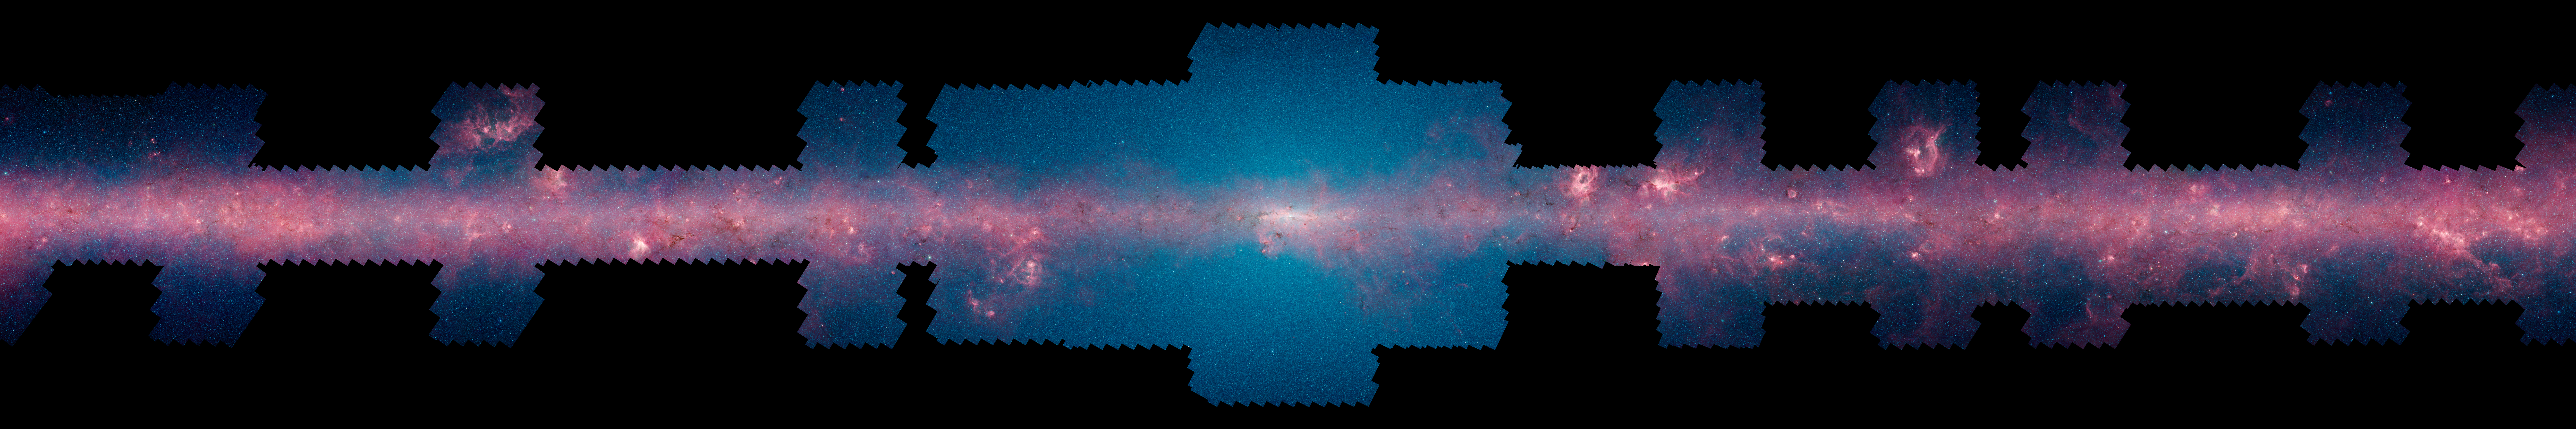

GLIMPSE 360 Longitude 0

Each of these panels shows 60 degrees of Spitzer's new 360-degree infrared view of our Milky Way Galaxy. The full 360-degree mosaic comes primarily from the GLIMPSE360 project, which stands for Galactic Legacy Mid-Plane Survey Extraordinaire. It consists of more than 2 million snapshots taken in infrared light over ten years, beginning in 2003 when Spitzer launched.

This infrared view reveals much more of the galaxy than can be seen in visible-light views. Whereas visible light is blocked by dust, infrared light from stars and other objects can travel through dust to reach Spitzer's detectors. For instance, when looking up at our night skies, we see stars that are an average of 1,000 light-years away; the rest are hidden. In Spitzer's mosaic, light from stars throughout the galaxy -- which stretches 100,000 light-years across -- shines through. The full 360-degree picture covers only about three percent of the sky, but includes more than half of the galaxy's stars and the majority of its star formation activity.

Blue stars seen in these images are relatively close to us, while the red color shows dusty areas of star formation. Throughout the galaxy, tendrils, bubbles and sculpted dust structures are apparent. These are the result of massive stars blasting out winds and radiation. Stellar clusters deeply embedded in gas and dust, green jets and other features related to the formation of young stars can also be seen for the first time. Dark filaments that show up in stark contrast to the bright background are areas of thick, cold dust that not even infrared light can penetrate.

This panel shows the Galactic Center, stretching from 330 to 30 degrees in galactic longitude, covering the constellations of Sagittarius and Scorpius. The blue haze that permeates this image is starlight from mature stars, which are packed together so densely that we cannot pick them out individually.

For the full resolution view of this image, see http://www.spitzer.caltech.edu/glimpse360/downloads. (Warning: these files are very large - approximately 600mb - 1gb each)

Credit: NASA/JPL-Caltech/GLIMPSE Team